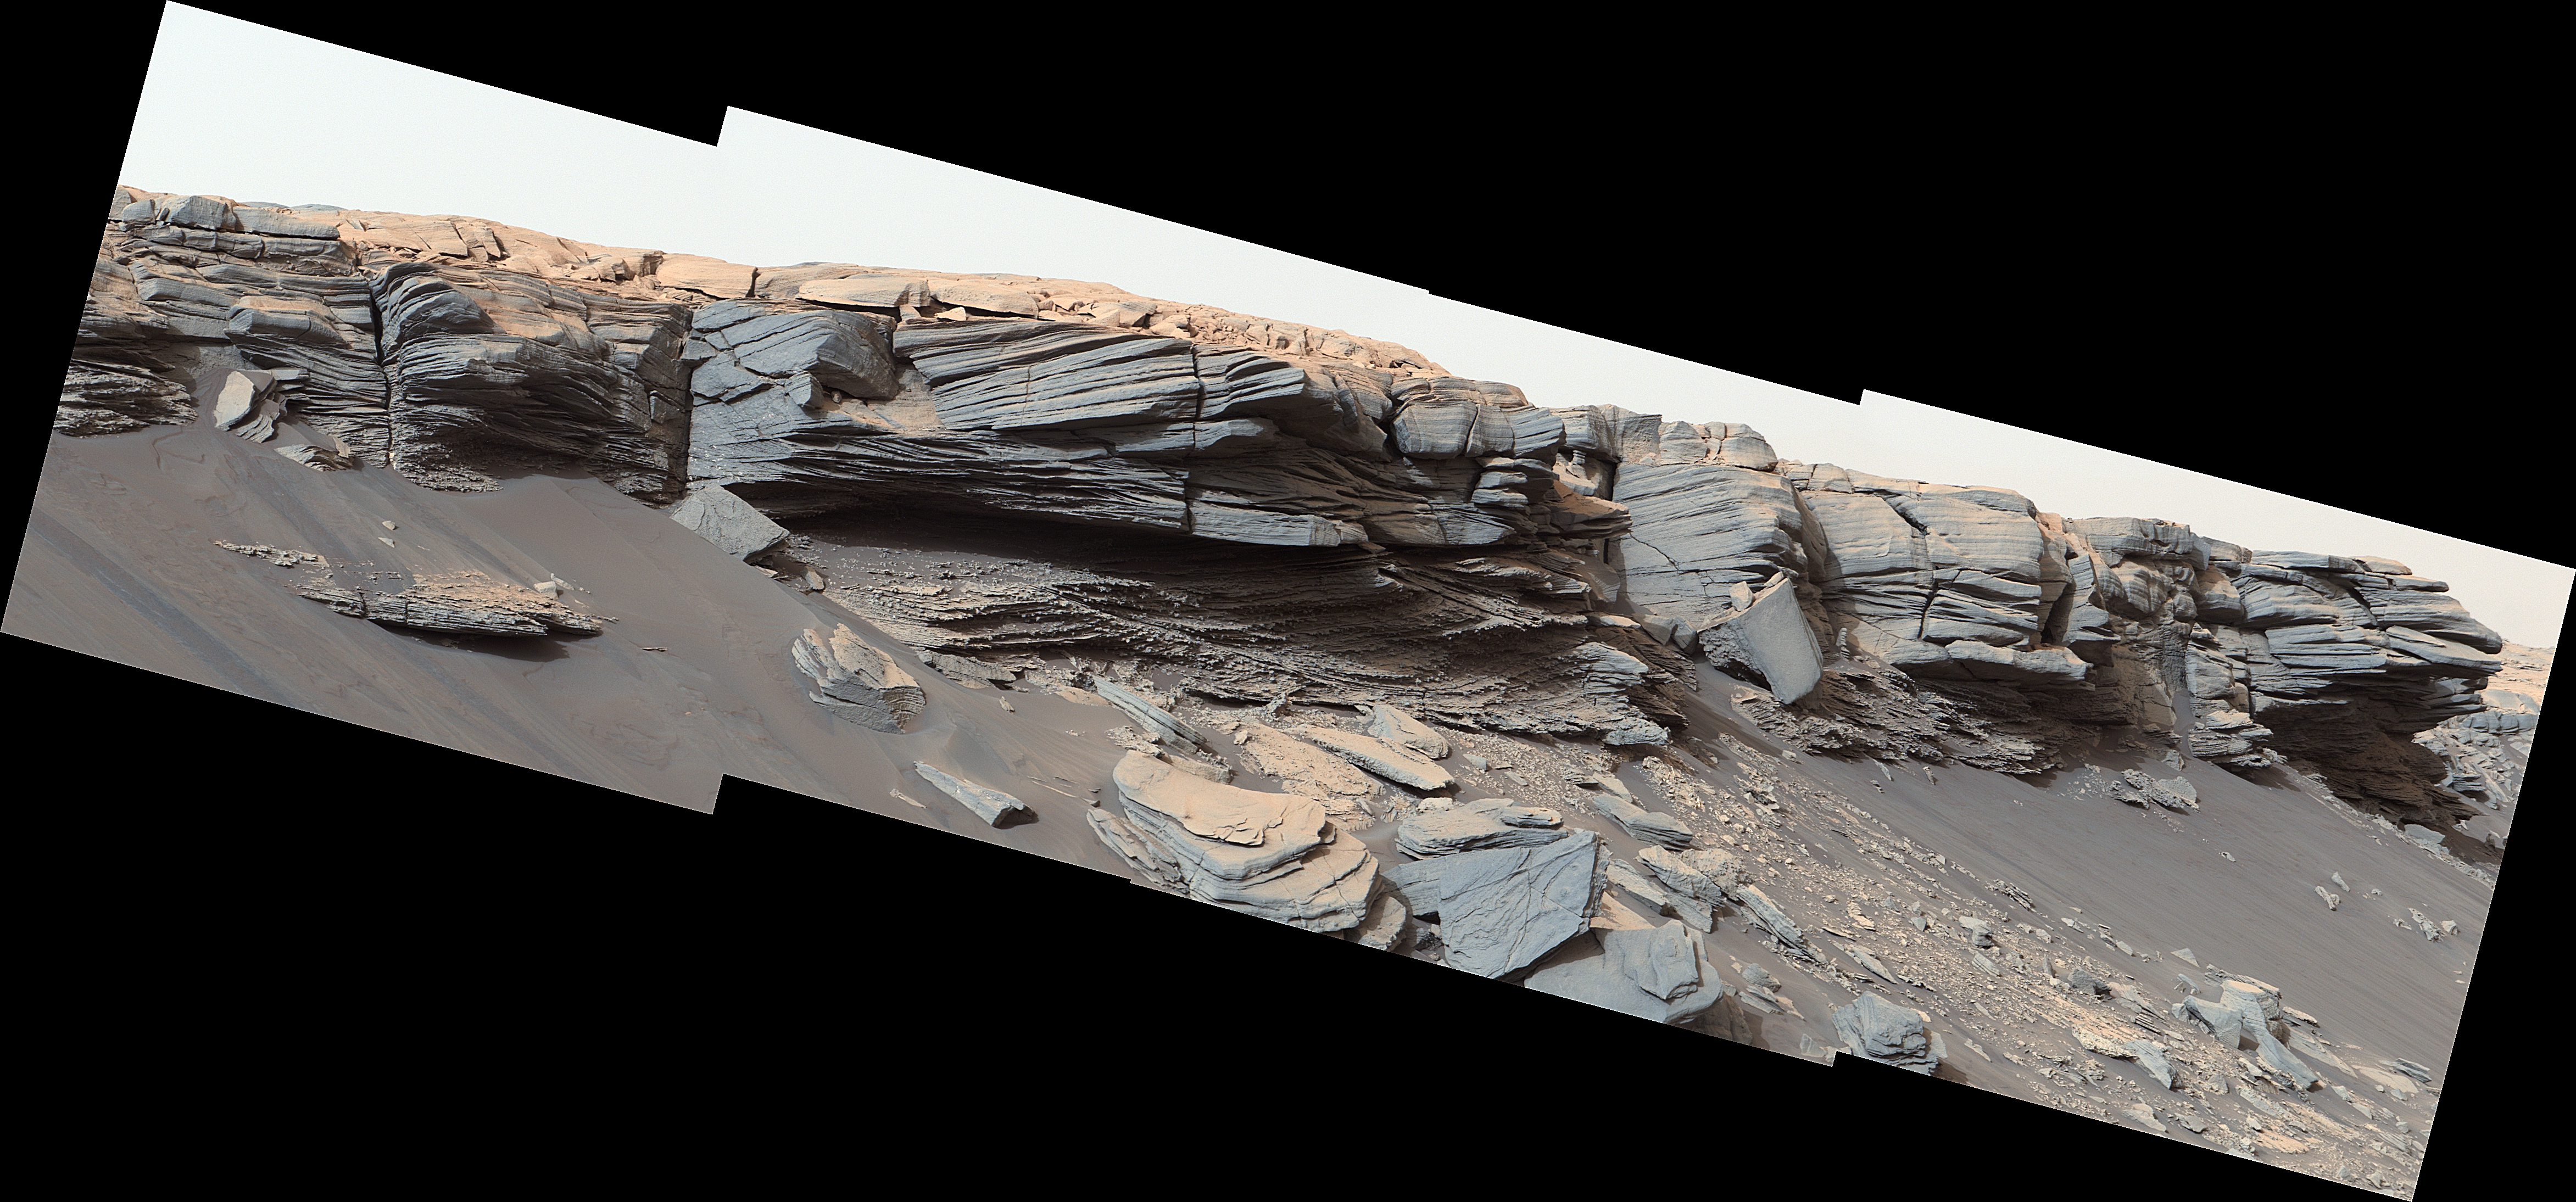

Curiosity Finds Nodules near the Top of Pediment Slope

The goosebump-like features in the center of this image were formed by water billions of years ago. NASA’s Curiosity Mars rover discovered them as it crested the slope of “Greenheugh Pediment” on Feb. 24, 2020, the 2685th Martian day, or sol, of the mission.

The rover’s Mast Camera, or Mastcam, provided this scene, which was stitched together from four images. Malin Space Science Systems in San Diego built and operates Mastcam. A division of Caltech, NASA’s Jet Propulsion Laboratory in Southern California built the Curiosity rover and manages the Mars Science Laboratory mission for the agency’s Science Mission Directorate in Washington.

The panorama has been white-balanced so that the colors of the rock materials resemble how they would appear under daytime lighting conditions on Earth.

Credit: NASA/JPL-Caltech/MSSS